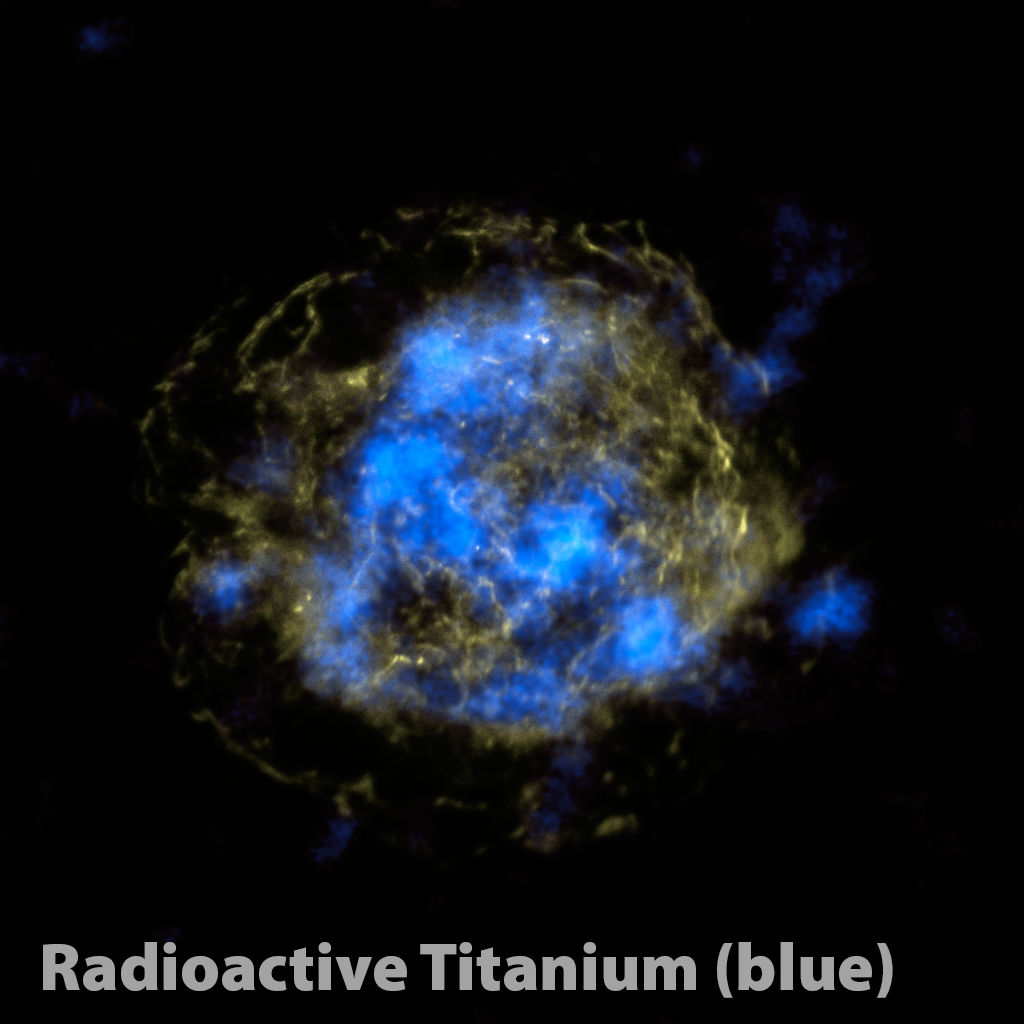

Radioactive Core of a Dead Star

NASA’s Nuclear Spectroscope Telescope Array, or NuSTAR, has, for the first time, imaged the radioactive “guts” of a supernova remnant, the leftover remains of a star that exploded. The NuSTAR data are blue, and show high-energy X-rays. Yellow shows non-radioactive material detected previously by NASA’s Chandra X-ray Observatory in low-energy X-rays.

Studying radioactive elements offers astronomers a more direct method for probing supernova blasts than observing non-radioactive elements. This is because this radioactive material glows with X-rays no matter what, while the X-rays detected by Chandra and other telescopes are generated only after heating with shock waves from the explosion. Because the non-radioactive material only lights up after the explosion, it does not offer a direct look at the blast.

The NuSTAR results show that titanium is concentrated in clumps at the heart of the star, pointing to a model of supernova explosions that calls for sloshing of the inner core. This sloshing, also known as mild asymmetries, is thought to help trigger stars to ultimately detonate and fling out their outer layers.

NuSTAR is a Small Explorer mission led by the California Institute of Technology in Pasadena and managed by NASA’s Jet Propulsion Laboratory, also in Pasadena, for NASA’s Science Mission Directorate in Washington. The spacecraft was built by Orbital Sciences Corporation, Dulles, Va. Its instrument was built by a consortium including Caltech; JPL; the University of California, Berkeley; Columbia University, N.Y.; NASA’s Goddard Space Flight Center, Greenbelt, Md.; the Danish Technical University in Denmark; Lawrence Livermore National Laboratory, Livermore, Calif.; ATK Aerospace Systems, Goleta, Calif., and with support from the Italian Space Agency (ASI) Science Data Center, Rome, Italy.

NuSTAR’s mission operations center is at UC Berkeley, with ASI providing its equatorial ground station located at Malindi, Kenya. The mission’s outreach program is based at Sonoma State University, Rohnert Park, Calif. NASA’s Explorer Program is managed by Goddard. JPL is managed by Caltech for NASA.

Credit: NASA/JPL-Caltech/CXC/SAO